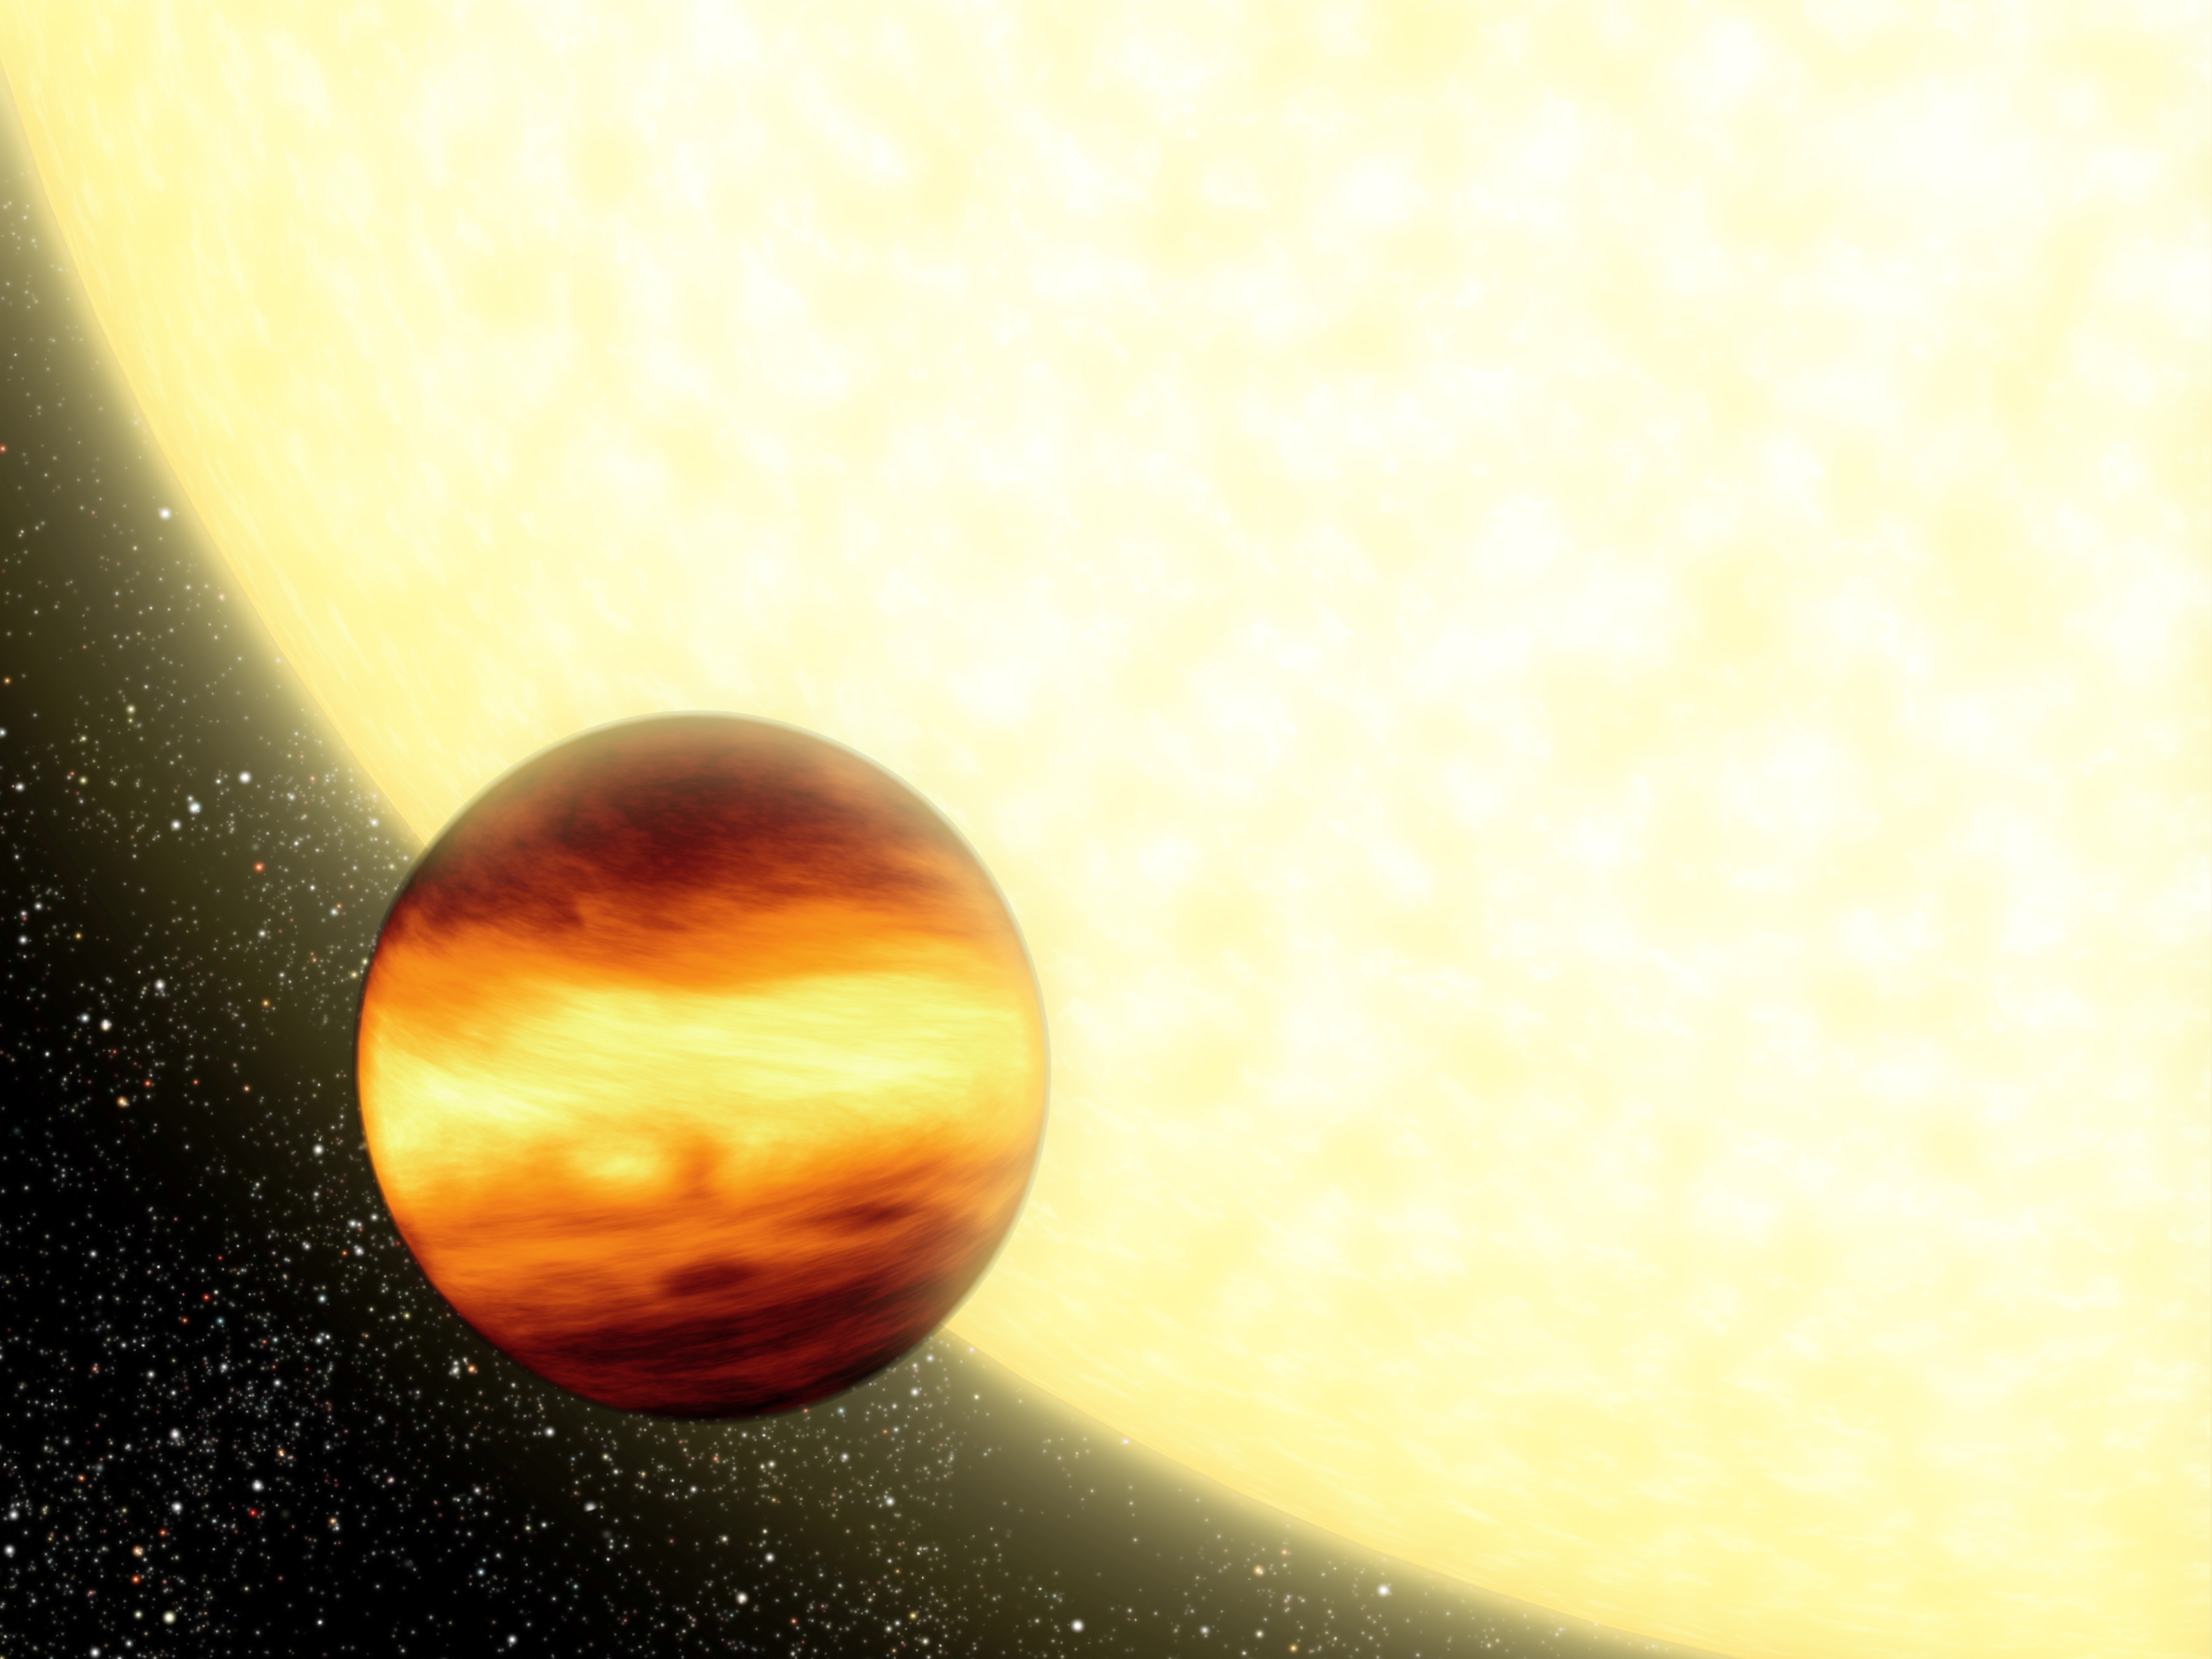

Forecasting Weather on Distant Worlds (Artist Concept)

An artist’s conception shows a gas-giant planet orbiting very close to its parent star, creating searingly hot conditions on the planet’s surface. New research suggests that for three such planets lying from 50 to 150 light-years from Earth, strong winds thousands of miles per hour mix the atmosphere so that the temperature is relatively uniform from the permanently light side to the permanently dark side.

This illustration represents an infrared view of a planetary system, in which brightness indicates warmer temperatures. For example, the bright band around the equator of the planet denotes warmer temperatures on both the dark and sunlit sides. The planet’s poles, shown in darker colors, would be cooler.

Credit: NASA/JPL-Caltech